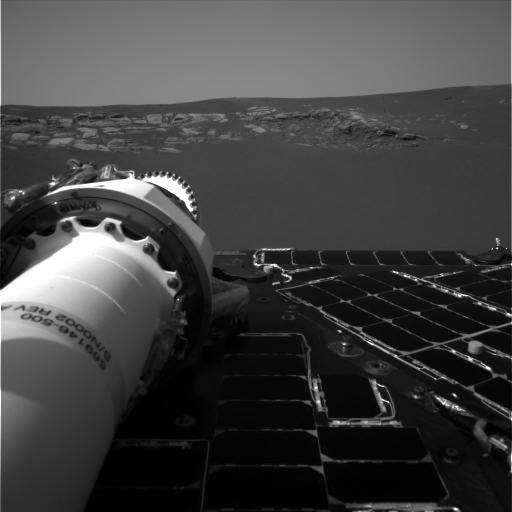

Meridiani Planum in View

This image shows one of the Mars Exploration Rover Opportunity’s first breathtaking views of the martian landscape after its successful landing at Meridiani Planum on Mars. On the left, the rover’s mast can be seen in a stowed position. Opportunity landed Saturday night at approximately 9:05 PST. The image was taken by the rover’s navigation camera.

Credit: NASA/JPL